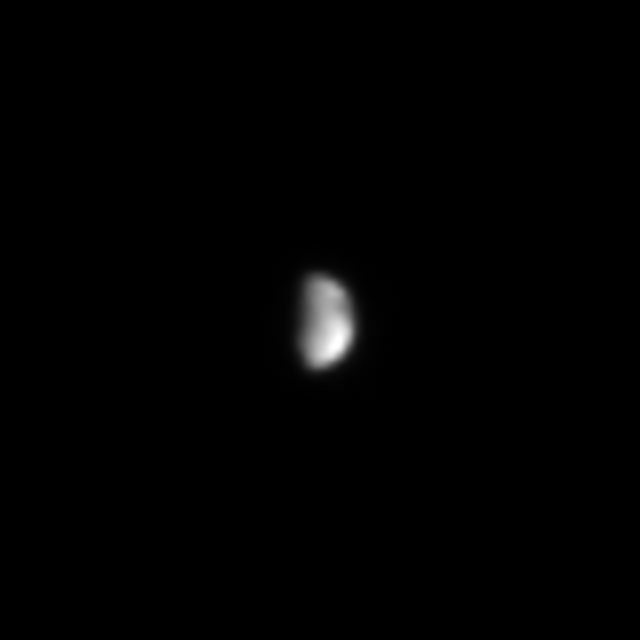

Saturn’s Yin-Yang Moon

This Cassini image hints at the split personality of Saturn’s 1,436 kilometer (892 mile)-wide moon Iapetus. The Voyager spacecraft first imaged this curious yin-yang moon, with its light and dark hemispheres. The dark hemisphere is the side of Iapetus that leads in its orbit. In this view, both light and dark areas are visible.

The image was taken in visible light with the Cassini spacecraft’s narrow angle camera on May 23, 2004, from a distance of 20.2 million kilometers (12.5 million miles) from Iapetus. The image scale is 121 kilometers (75 miles) per pixel. The image was magnified to aid visibility.

The Cassini-Huygens mission is a cooperative project of NASA, the European Space Agency and the Italian Space Agency. The Jet Propulsion Laboratory, a division of the California Institute of Technology in Pasadena, manages the Cassini-Huygens mission for NASA’s Office of Space Science, Washington, D.C. The Cassini orbiter and its two onboard cameras, were designed, developed and assembled at JPL. The imaging team is based at the Space Science Institute, Boulder, Colo.

Credit: NASA/JPL/Space Science Institute